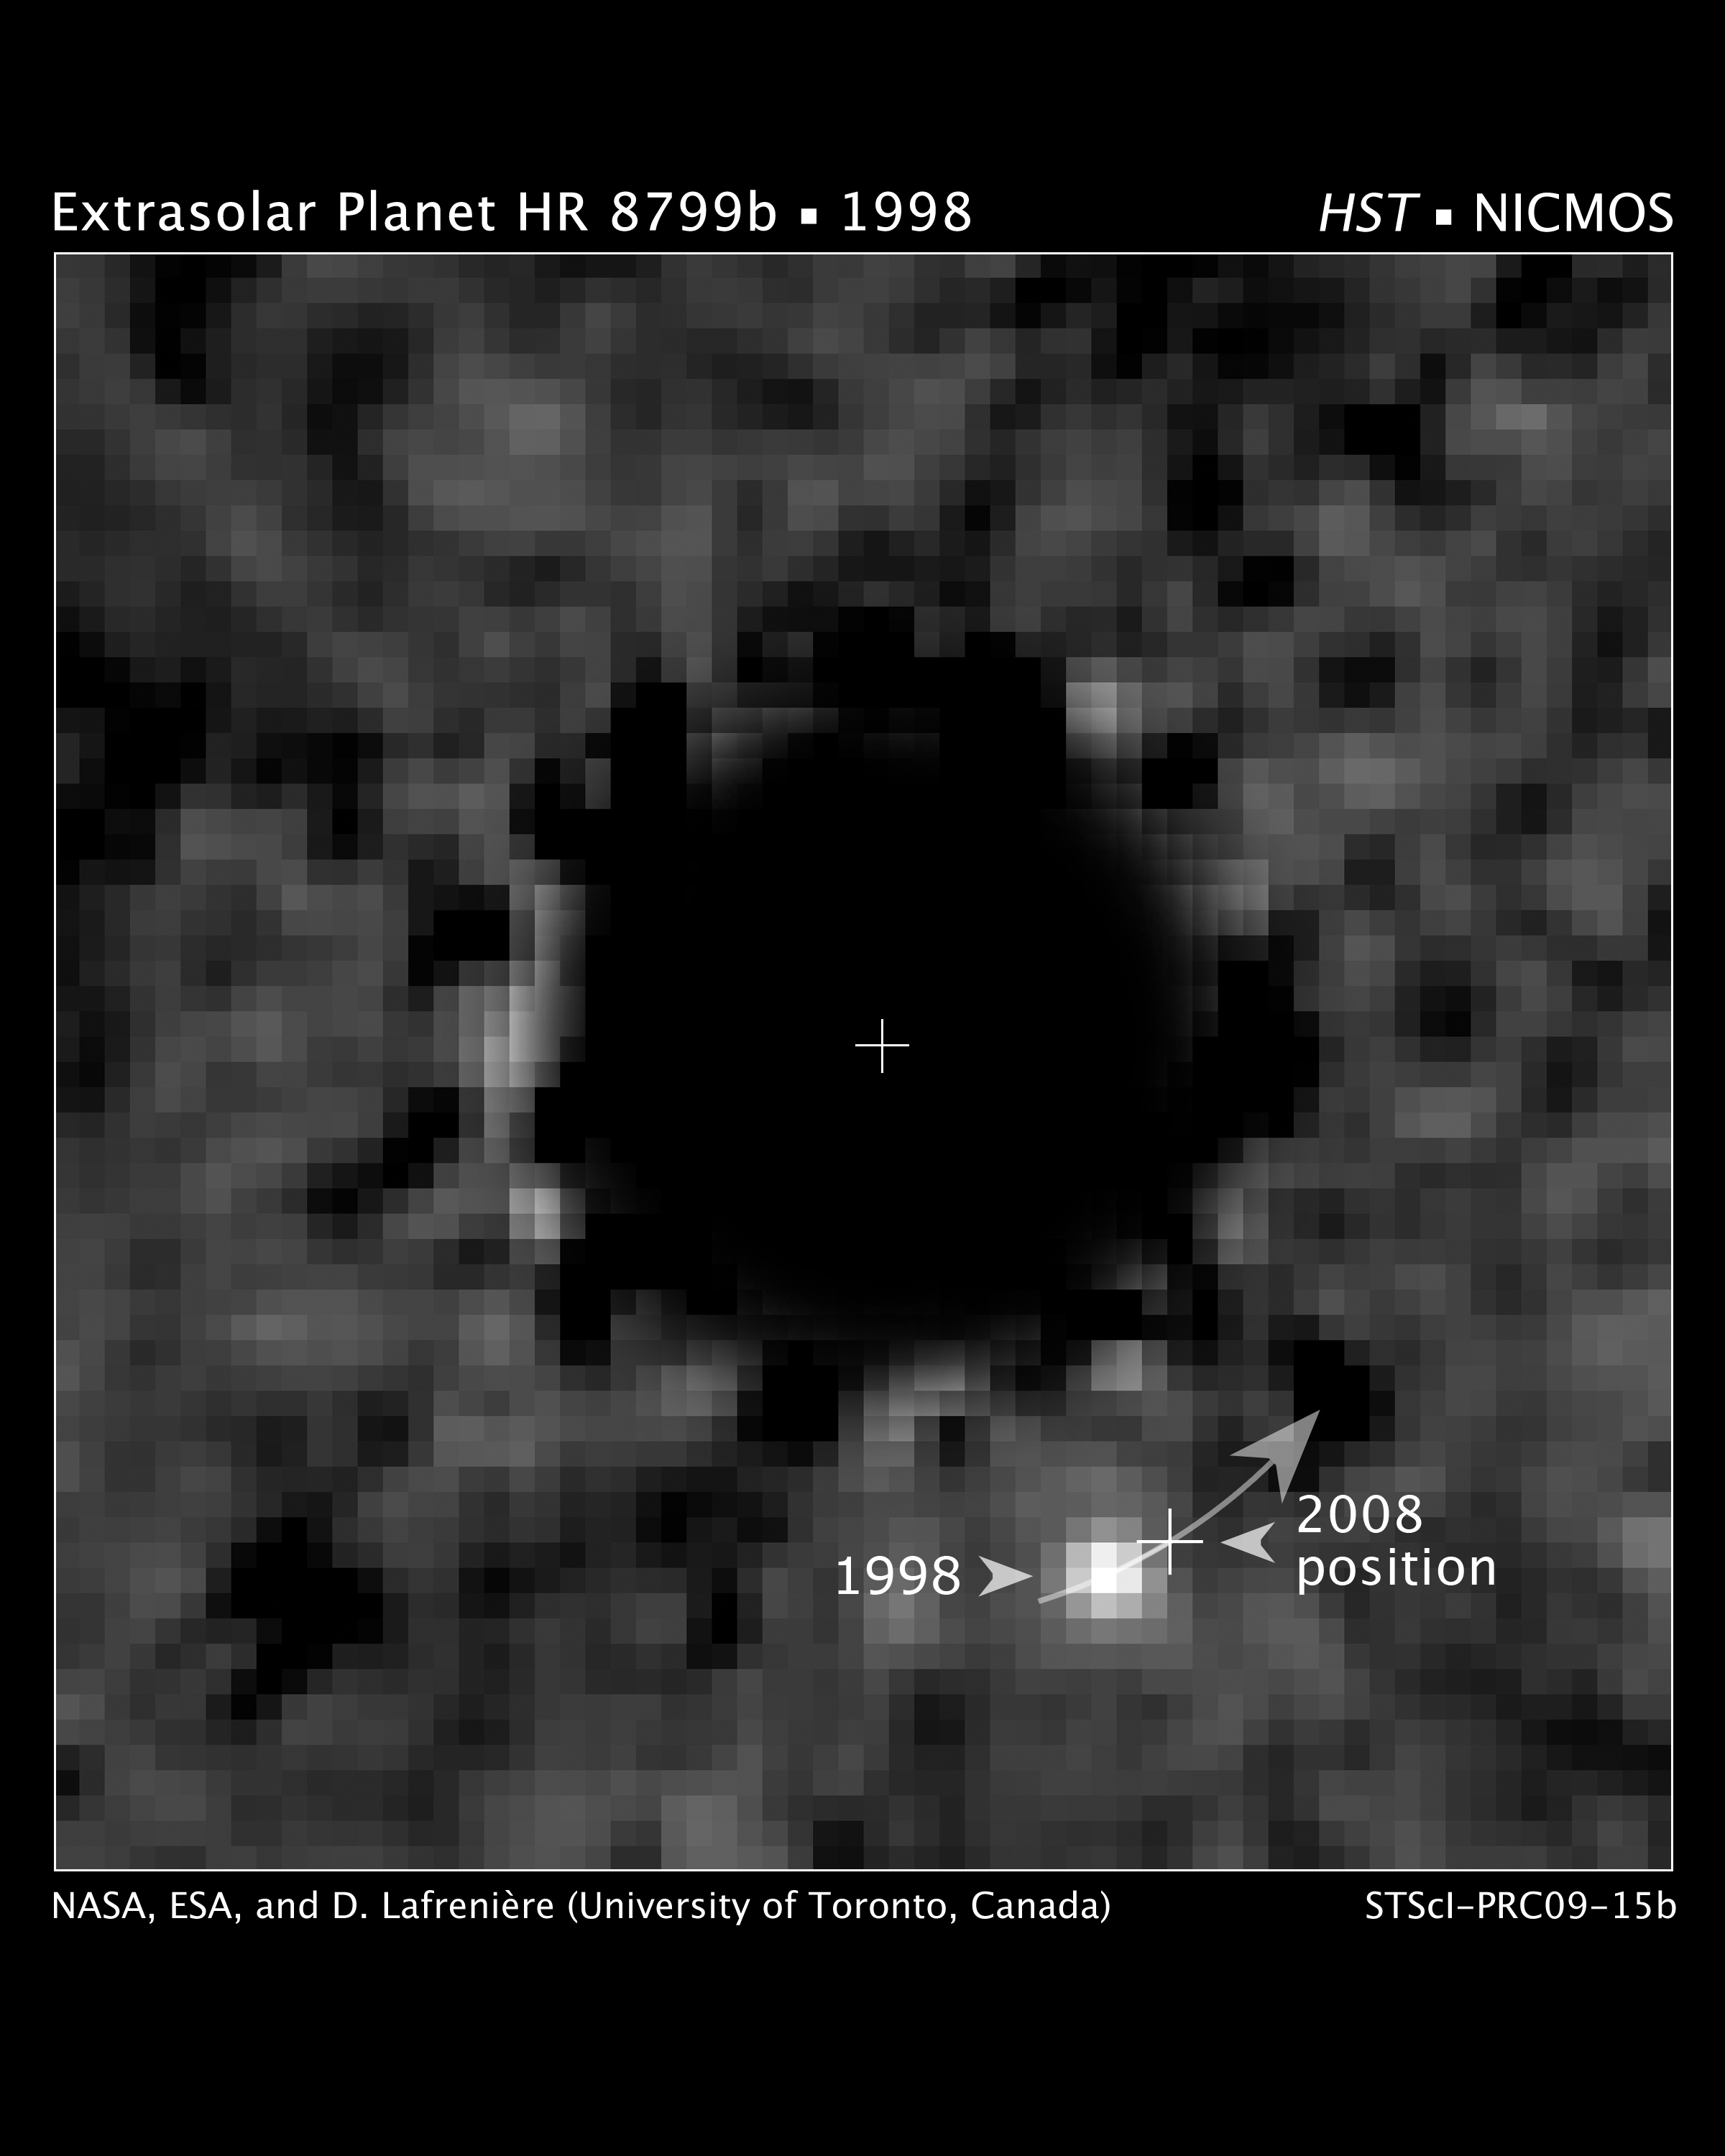

Exoplanet HR 8799b Recovered in NICMOS Data Archive (Annotated)

This is a Hubble Space Telescope NICMOS (Near Infrared Camera and Multi-Object Spectrometer) coronagraphic image of a planet orbiting the star HR 8799, located 130 light-years away.

The coronagraph has been used to block the light from the bright star (black circle) allowing the search for the dim glow of the planet HR 8799b. A special image-processing algorithm was used to suppress the starlight bleeding around the coronagraph to the point where the planet was detectable.

The planet was first discovered in 2007 at the Gemini North observatory. It was identified in the NICMOS archival data in a follow-up search to see if Hubble had serendipitously imaged the planet. The planet changed position between the two epochs as it moved along its centuries-long orbit about the star.

The planet is estimated to be at least seven times the mass of Jupiter and about the same diameter. It is located 6.3 billion miles from its parent star.

Credit: NASA, ESA, and D. Lafrenière (University of Toronto, Canada)